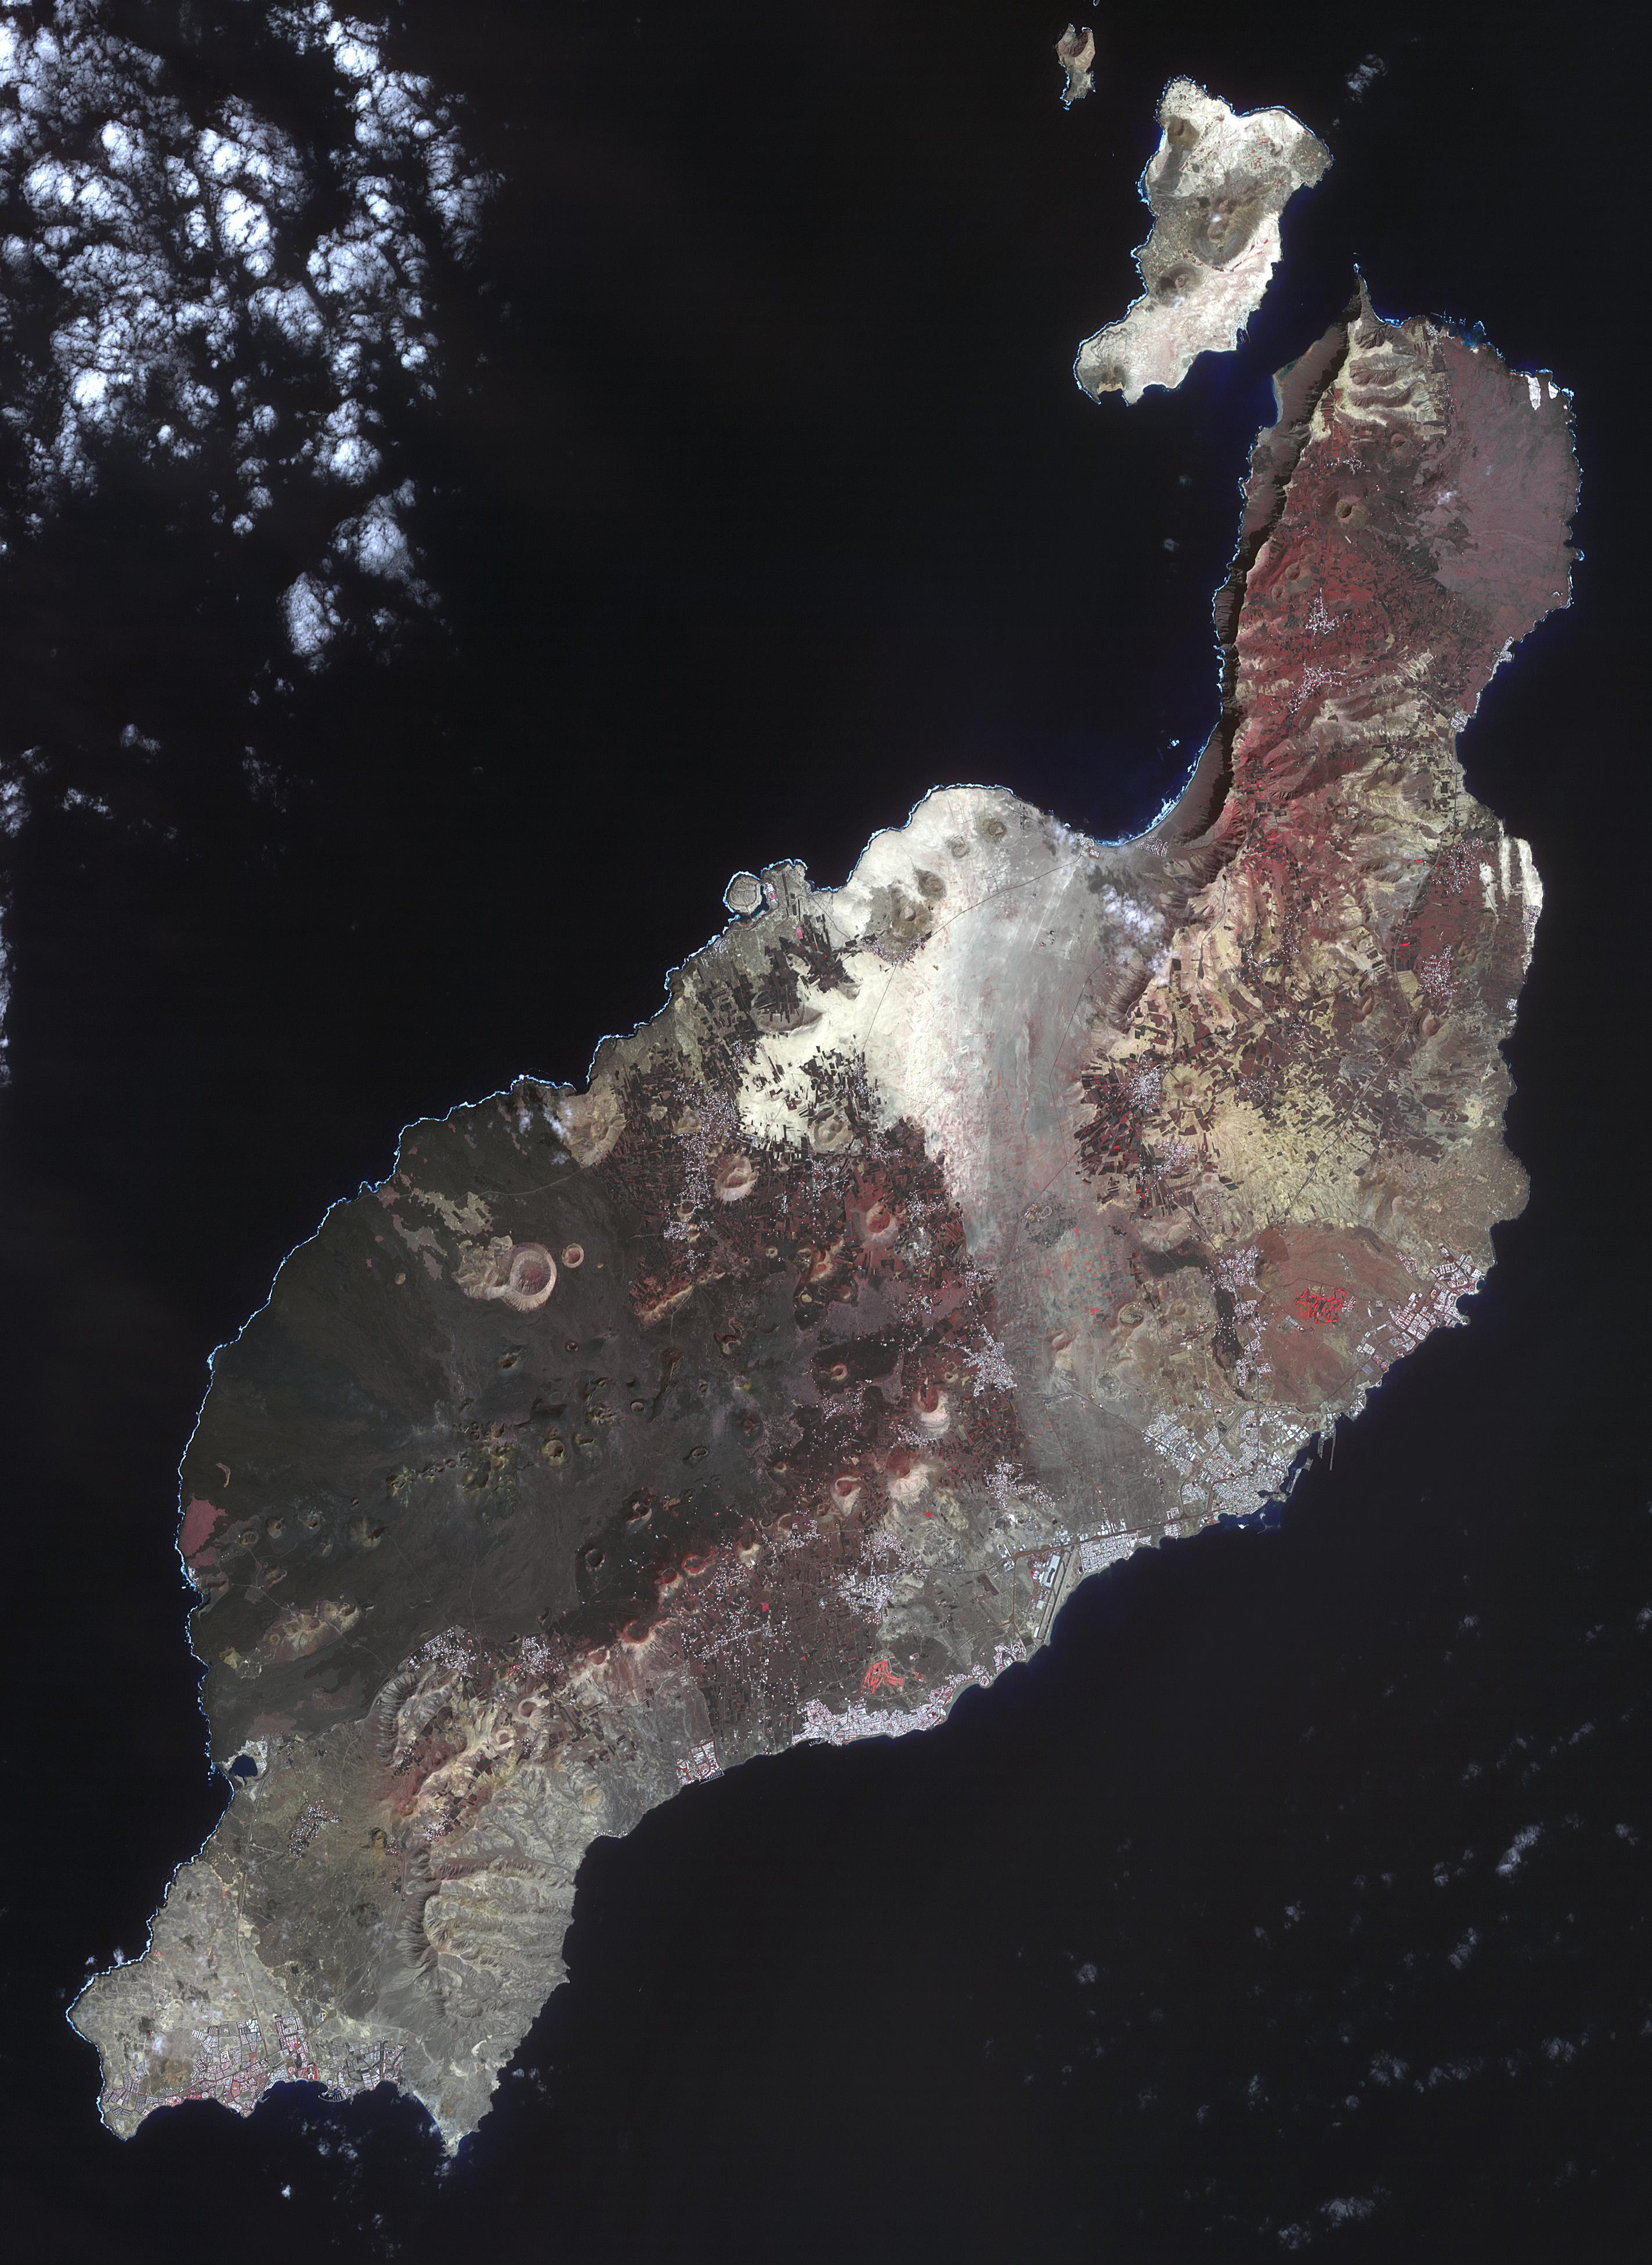

Lanzarote, Spanish Canary Islands

Los Volcanes Natural Park on Lanzarote in the Spanish Canary Islands is serving as a training ground to prepare for the next mission to the Moon and Mars. NASA and ESA use it for astronaut training and testing Mars Rovers. Astronauts are taught to become effective field geologists and geo-microbiologists in a planetary science context. The image was acquired February 14, 2014, covers an area of 32.7 by 58.5 km, and is located at 29 degrees north, 13.6 degrees west.

With its 14 spectral bands from the visible to the thermal infrared wavelength region and its high spatial resolution of about 50 to 300 feet (15 to 90 meters), ASTER images Earth to map and monitor the changing surface of our planet. ASTER is one of five Earth-observing instruments launched Dec. 18, 1999, on Terra. The instrument was built by Japan’s Ministry of Economy, Trade and Industry. A joint U.S./Japan science team is responsible for validation and calibration of the instrument and data products.

The broad spectral coverage and high spectral resolution of ASTER provides scientists in numerous disciplines with critical information for surface mapping and monitoring of dynamic conditions and temporal change. Example applications are monitoring glacial advances and retreats; monitoring potentially active volcanoes; identifying crop stress; determining cloud morphology and physical properties; wetlands evaluation; thermal pollution monitoring; coral reef degradation; surface temperature mapping of soils and geology; and measuring surface heat balance.

The U.S. science team is located at NASA’s Jet Propulsion Laboratory in Pasadena, Calif. The Terra mission is part of NASA’s Science Mission Directorate, Washington.

Credit: NASA/METI/AIST/Japan Space Systems, and U.S./Japan ASTER Science Team